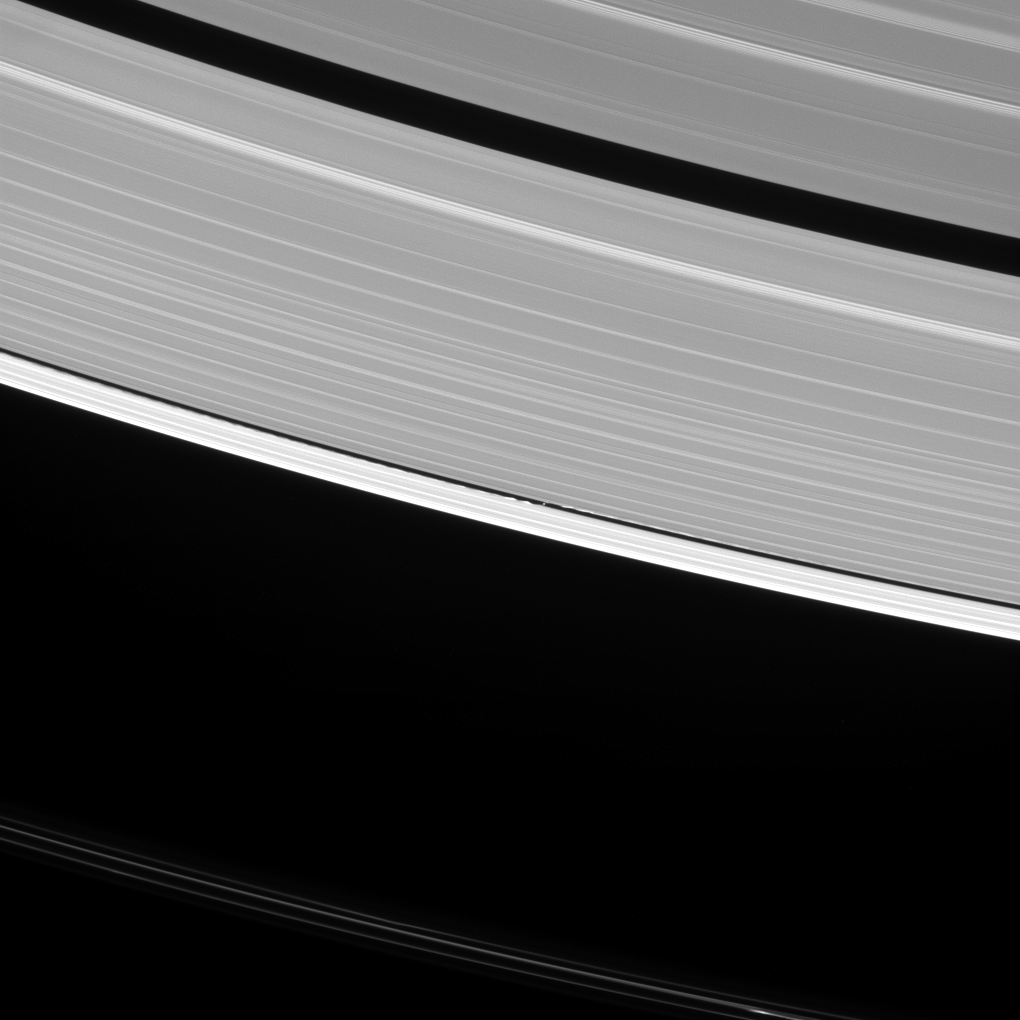

Watching the Wavemaker

Saturn’s moon Daphnis raises waves wherever it goes. In fact, such waves are one way that scientists search for undiscovered moons in the ring gaps. But they can tell researchers a lot of other things, as well.

The waves that Daphnis (5 miles or 8 kilometers across) raises on the edges of the Keeler Gap can also be used to deduce the moon’s mass and even some of its orbital behavior. Since the moon moves in and out of the ring-plane, and closer to and farther from the rings’ edges as it orbits, the waves it makes change over time. Cassini has been observing these changes during its extended study of the Saturn system to help understand this interaction.

For more about the effects of the vertical motion of Daphnis, see PIA11656.

This view looks toward the sunlit side of the rings from about 35 degrees above the ring plane. The image was taken in visible light with the Cassini spacecraft narrow-angle camera on Oct. 10, 2016.

Daphnis has been brightened by a factor of two in this image to increase its visibility.

The view was obtained at a distance of approximately 810,000 miles (1.3 million kilometers) from Daphnis and at a Sun-Daphnis-spacecraft, or phase, angle of 96 degrees. Image scale is 5 miles (8 kilometers) per pixel.

The Cassini mission is a cooperative project of NASA, ESA (the European Space Agency) and the Italian Space Agency. The Jet Propulsion Laboratory, a division of the California Institute of Technology in Pasadena, manages the mission for NASA’s Science Mission Directorate, Washington. The Cassini orbiter and its two onboard cameras were designed, developed and assembled at JPL. The imaging operations center is based at the Space Science Institute in Boulder, Colorado.

Credit: NASA/JPL-Caltech/Space Science Institute